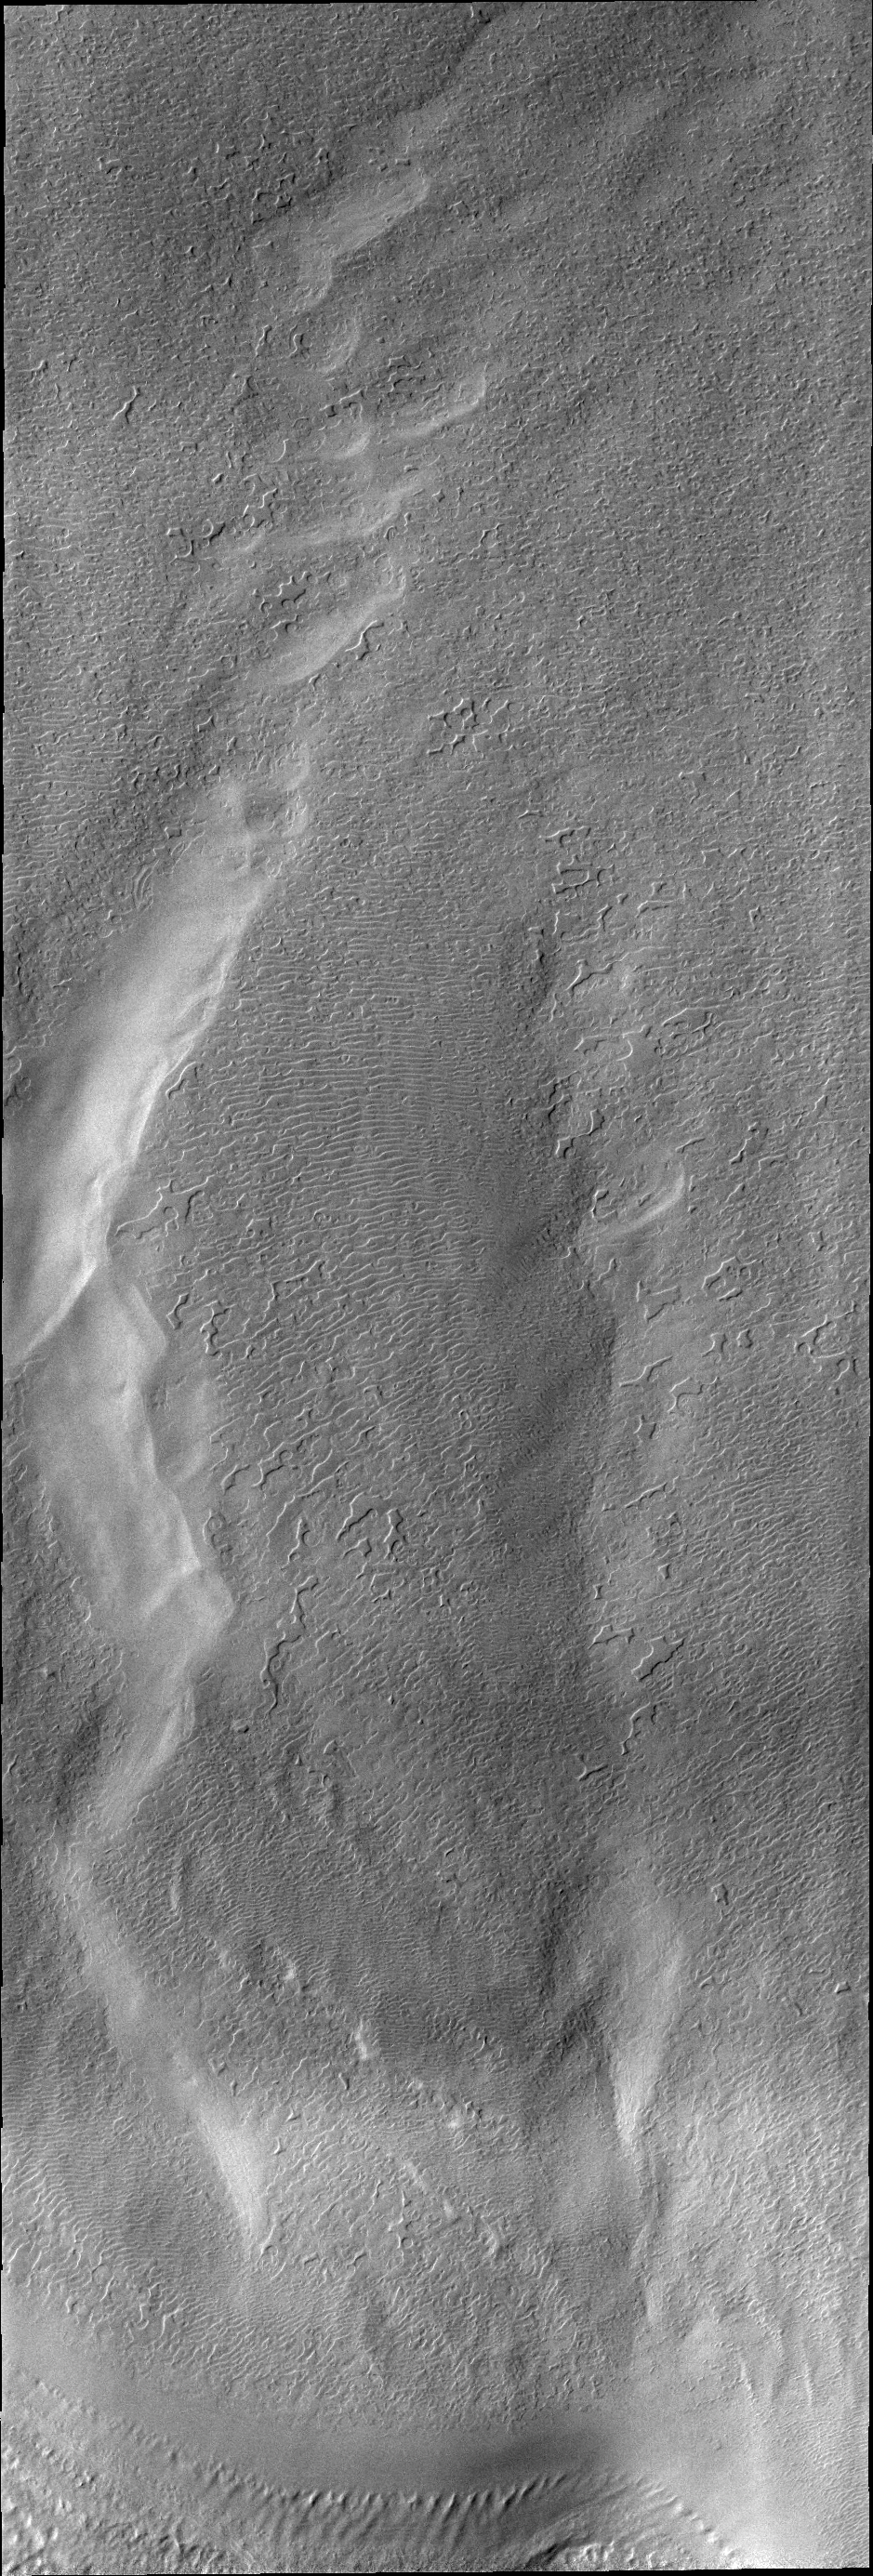

South Polar Surface

Today’s VIS image of the south pole shows a surface texture called “thumbprint,” for its uncanny resemblance to human fingerprints.

Credit: NASA/JPL/ASU